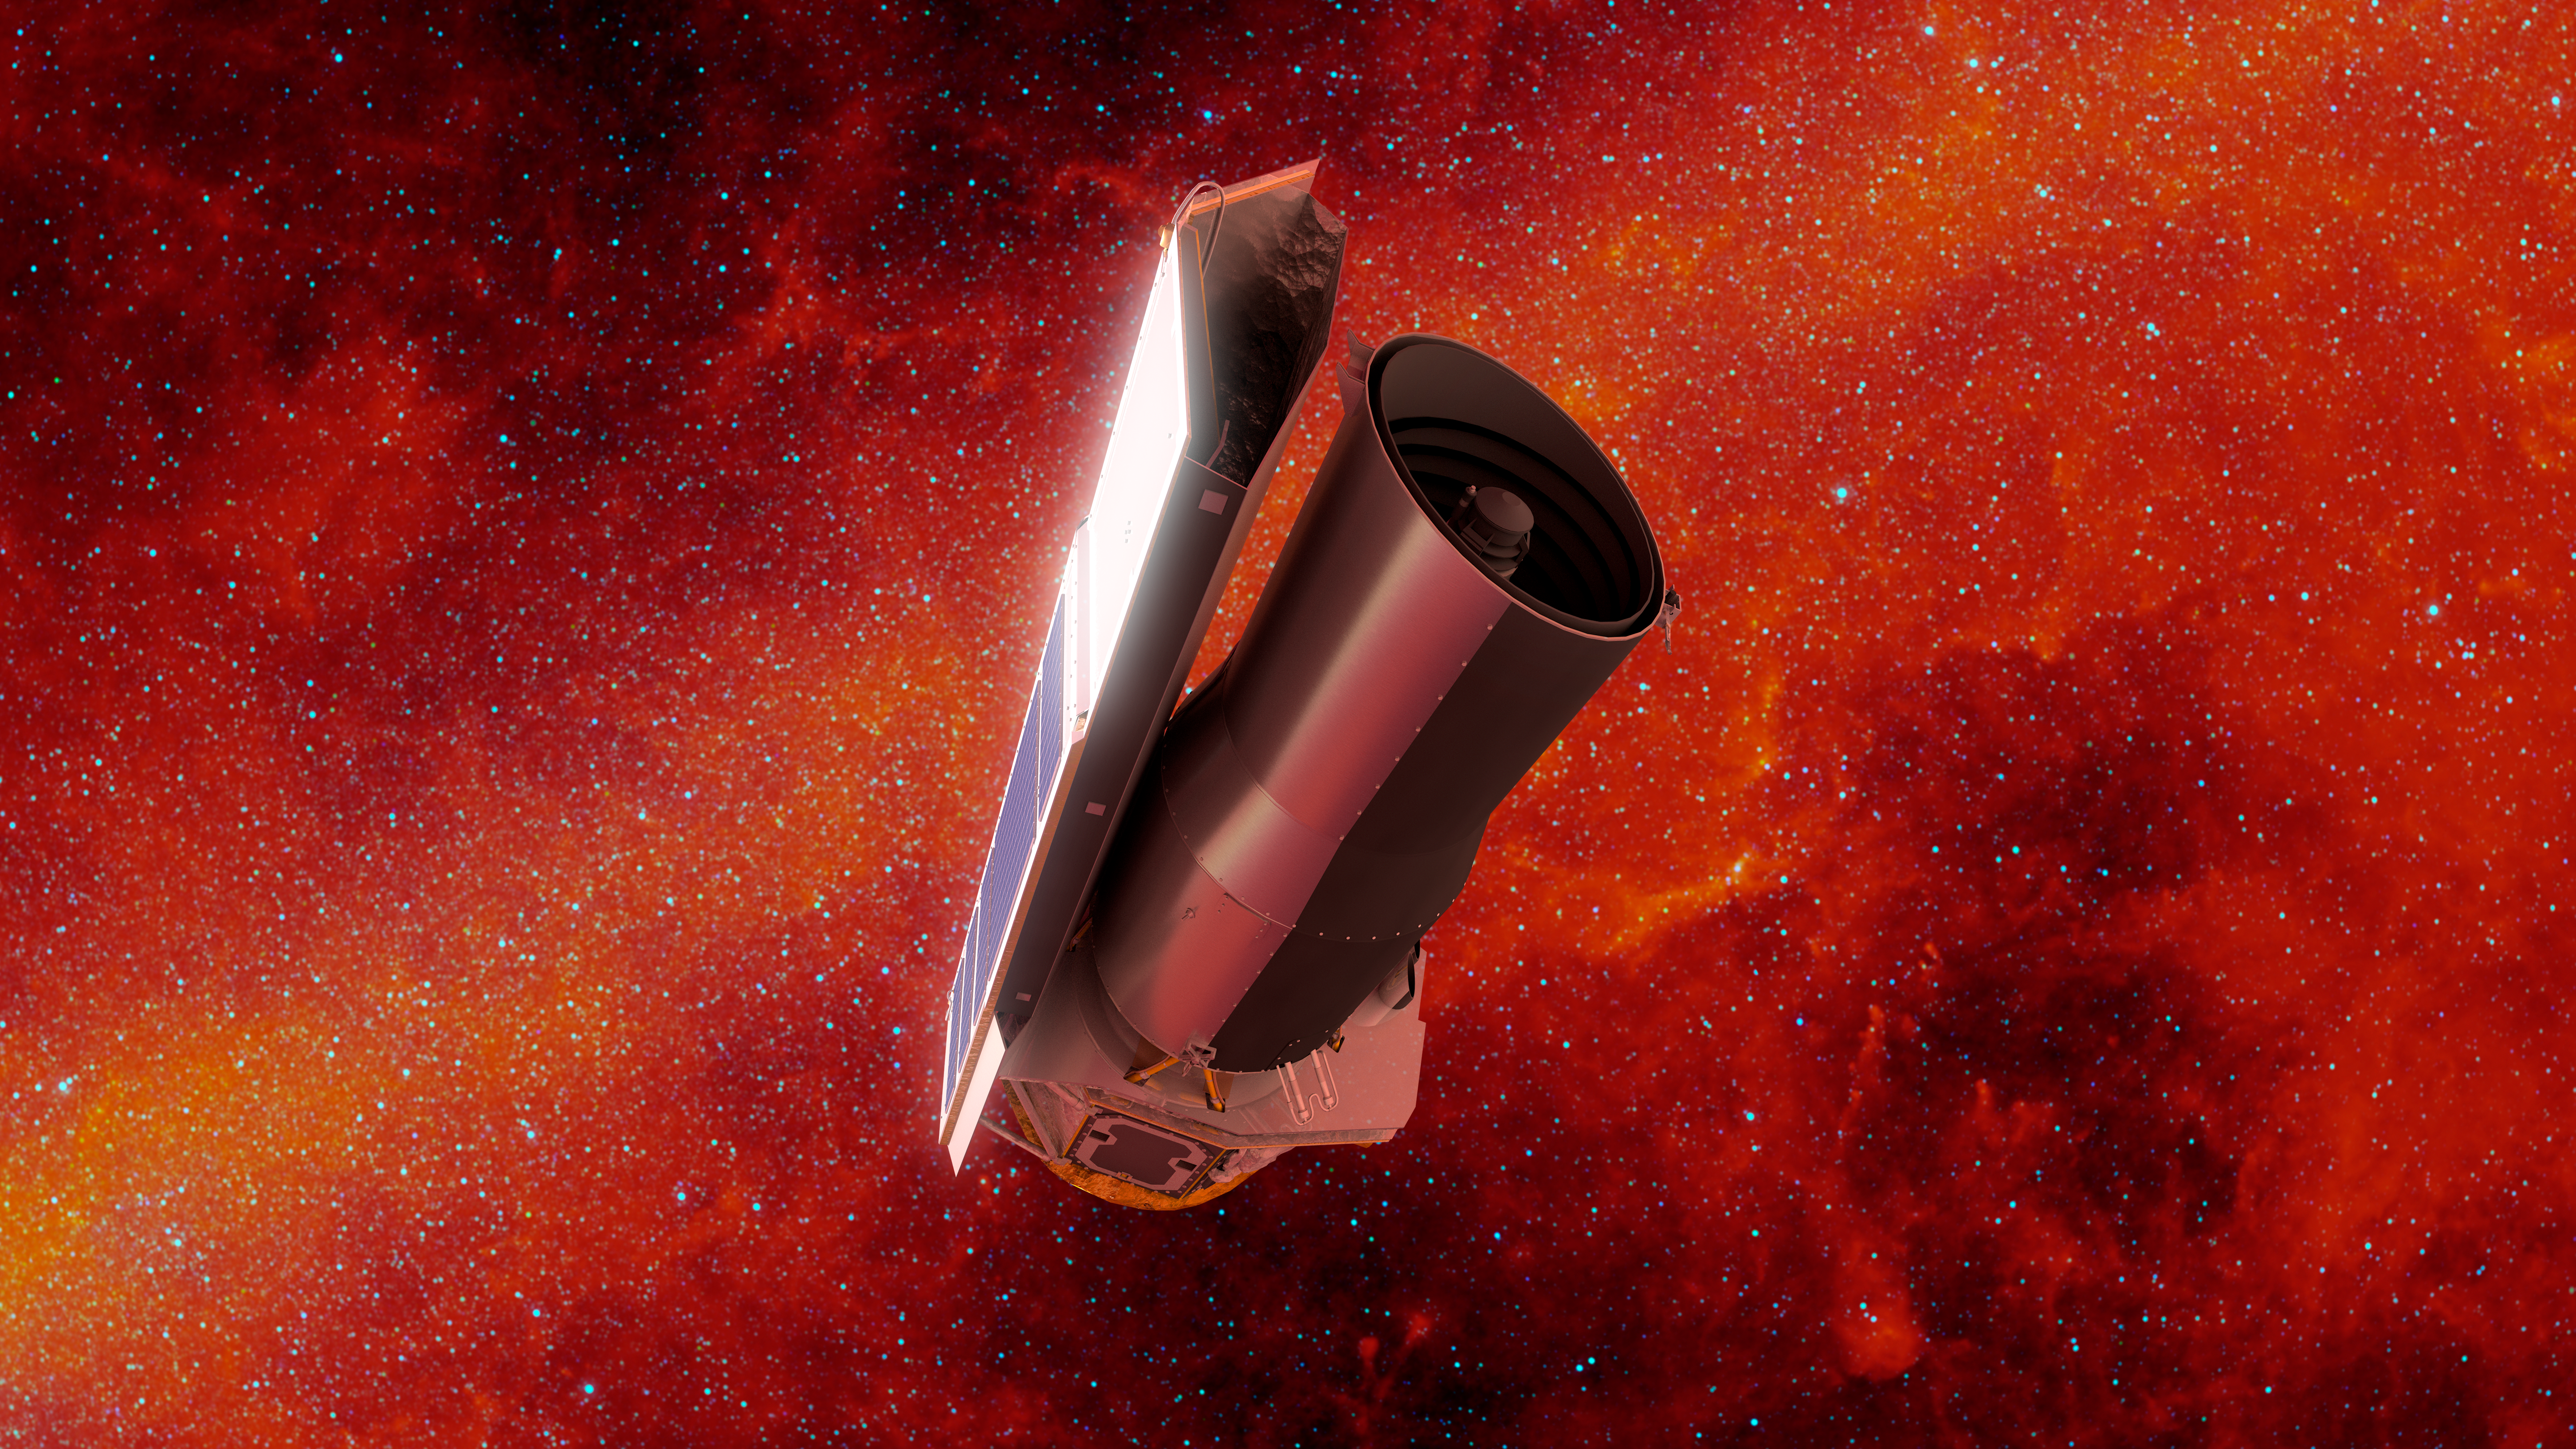

Spitzer in Space: Infrared Final Voyage

This artist's concept depicts NASA's Spitzer Space Telescope in space much as it would appear at the end of its mission on January 30, 2020. The backdrop depicts the sky in infrared light much as Spitzer would have seen it early in its mission.

On this date, Spitzer is 1.77 times as far away from the Earth as the Earth is from the sun. Since launch, Spitzer has orbited our sun much as the Earth does, though taking slightly longer to complete a revolution. Over time it will continue to drift farther away from us until it eventually is on the opposite side of the sun.

Spitzer has spent over 16 years helping astronomers explore the infrared universe. Its collected data archives will continue to be a valuable resource for decades to come, and will be instrumental in helping astronomers effectively utilize future NASA missions like the James Web Space Telescope (JWST) and the Wide Field Infrared Survey Telescope (WFIRST).

Credit: NASA/JPL-Caltech/R. Hurt (IPAC)